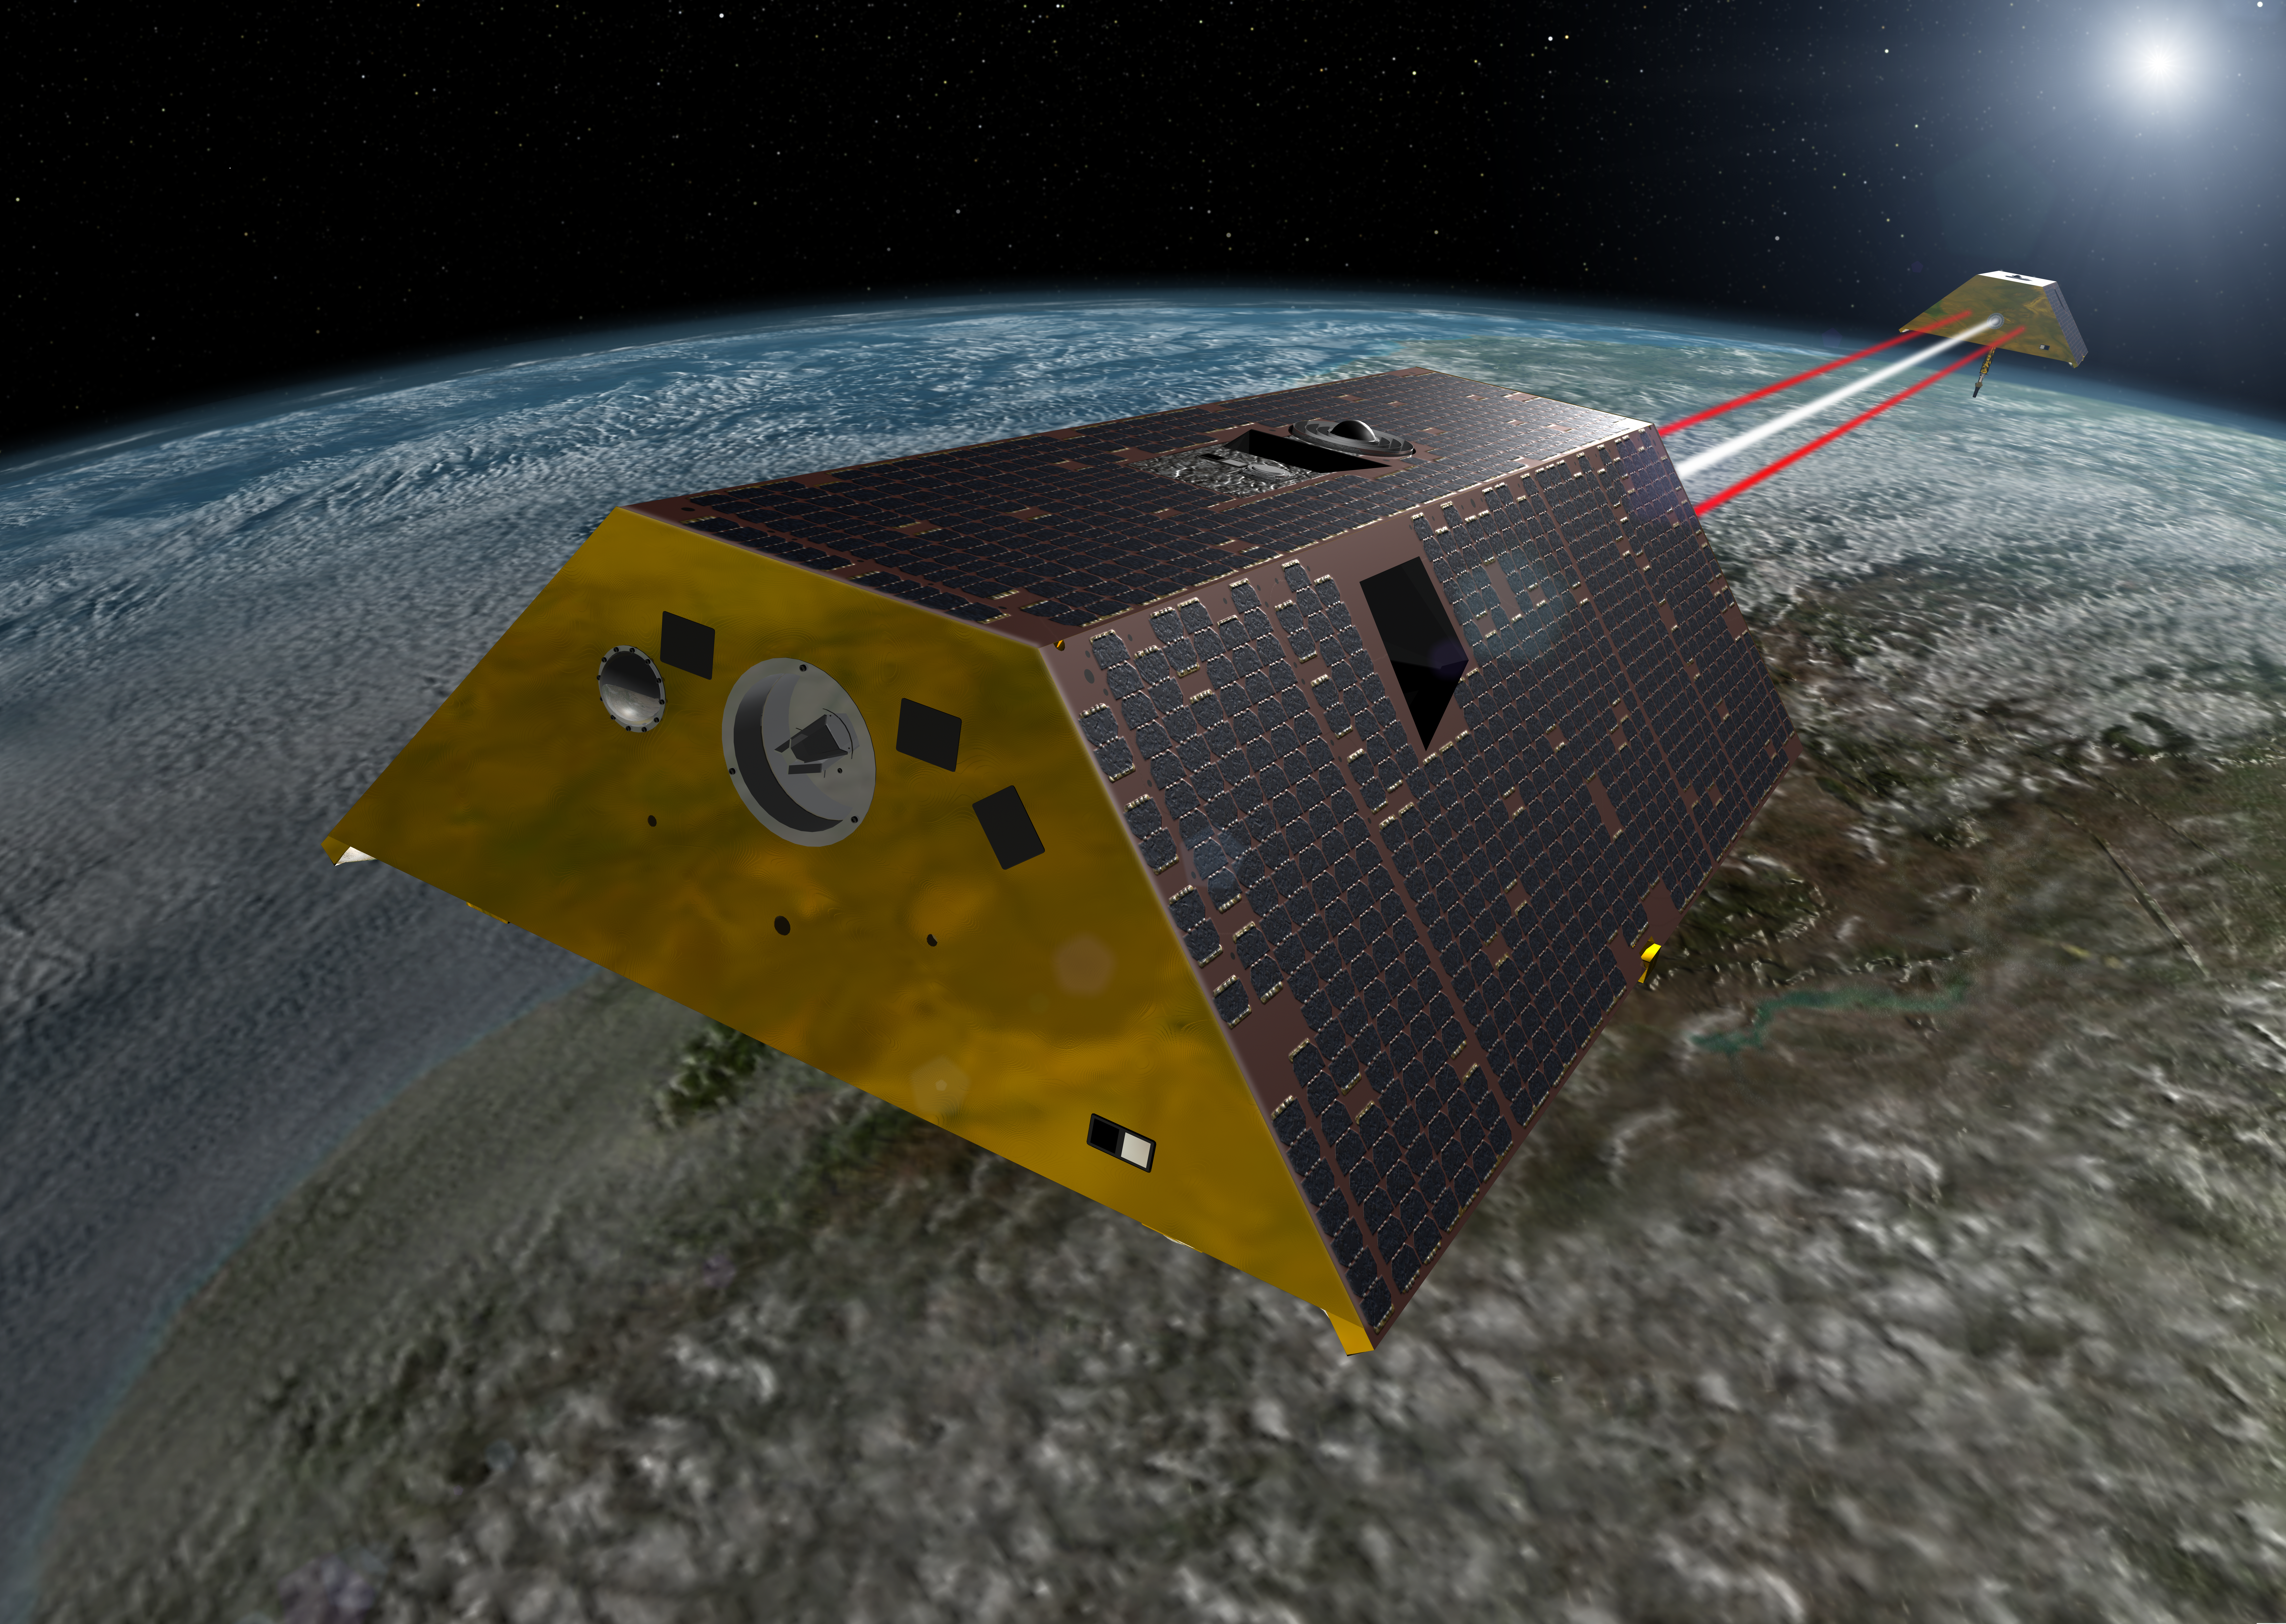

GRACE-FO Spacecraft (Artist’s Rendering)

This artist’s rendering shows the twin spacecraft of the Gravity Recovery and Climate Experiment Follow-On (GRACE-FO) mission, a partnership between NASA and the German Research Centre for Geosciences (GFZ). GRACE-FO is a successor to the original GRACE mission, which began orbiting Earth on March 17, 2002. GRACE-FO will carry on the extremely successful work of its predecessor while testing a new technology designed to dramatically improve the already remarkable precision of its measurement system.

The GRACE missions measure variations in gravity over Earth’s surface, producing a new map of the gravity field every 30 days. Thus, GRACE shows how the planet’s gravity differs not only from one location to another, but also from one period of time to another.

For more information on GRACE-FO, go to https://gracefo.jpl.nasa.gov/.

Photojournal Note: This artist’s rendering has been updated. See PIA22431.

Credit: NASA JPL/Caltech